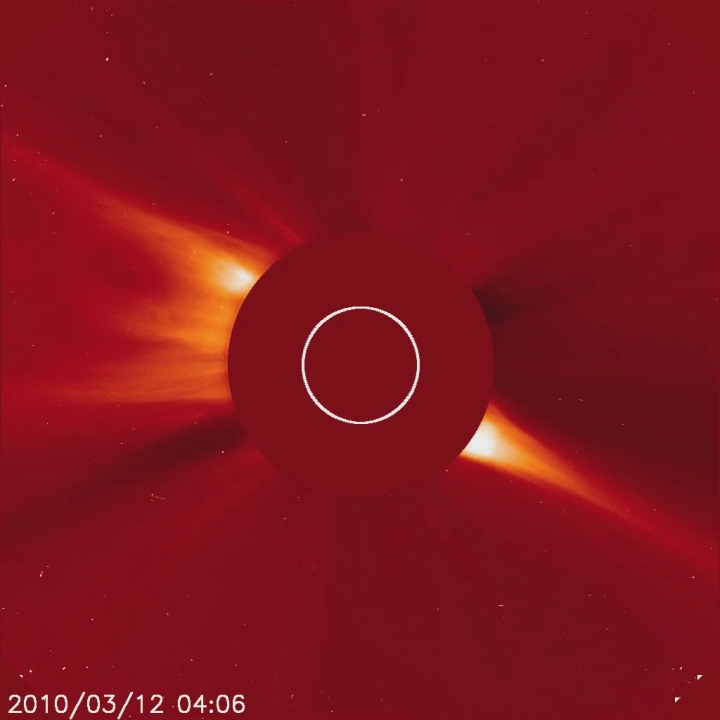

Suicide Comet HD Video

Captured March 12, 2010 The SOHO spacecraft captured a very bright, sungrazing comet as it rocketed towards the Sun (Mar. 12, 2010) and was vaporized. This comet is arguably the brightest comet that SOHO has observed since Comet McNaught in early 2007. The comet is believed to belong to the Kreutz family of comets that broke up from a much larger comet many hundreds of years ago. They are known to orbit close to the Sun. A coronal mass ejection (CME) burst away from the Sun during the bright comet’s approach. Interestingly, a much smaller comet that preceded this one can be seen about half a day earlier on just about the identical route. And another pair of small comets followed the same track into the Sun after the bright one. Such a string of comets has never been witnessed before by SOHO. SOHO's C3 coronagraph instrument blocks out the Sun with an occulting disk; the white circle represents the size of the Sun. The planet Mercury can also be seen moving from left to right just beneath the Sun.

Credit: NASA/GSFC/SOHO